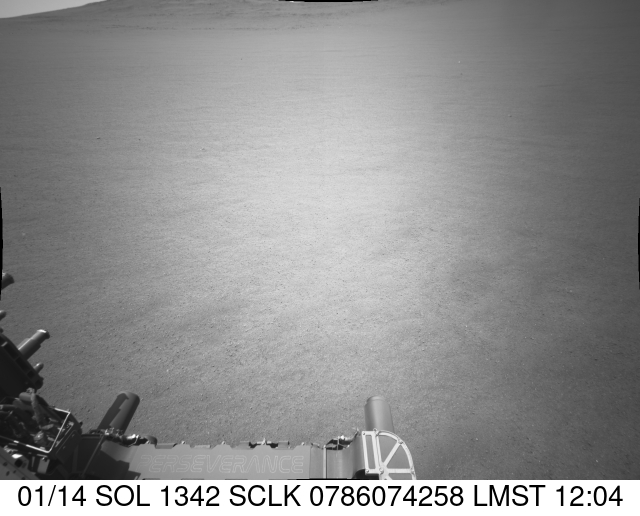

Perseverance Navcam Movie of a Slippery Drive

NASA’s Perseverance Mars rover captured this view of slippery terrain while ascending to the rim of Jezero Crater on Nov. 28, 2024, the 1,342nd Martian day, or sol, of the mission. This black-and-white video was captured by the rover’s front-right navigation camera.

A key objective for Perseverance’s mission on Mars is astrobiology, including the search for signs of ancient microbial life. The rover will characterize the planet’s geology and past climate, pave the way for human exploration of the Red Planet, and be the first mission to collect and cache Martian rock and regolith (broken rock and dust).

Subsequent NASA missions, in cooperation with ESA (European Space Agency), would send spacecraft to Mars to collect these sealed samples from the surface and return them to Earth for in-depth analysis.

The Mars 2020 Perseverance mission is part of NASA’s Moon to Mars exploration approach, which includes Artemis missions to the Moon that will help prepare for human exploration of the Red Planet.

NASA’s Jet Propulsion Laboratory, which is managed for the agency by Caltech, built and manages operations of the Perseverance rover.

Credit: NASA/JPL-Caltech